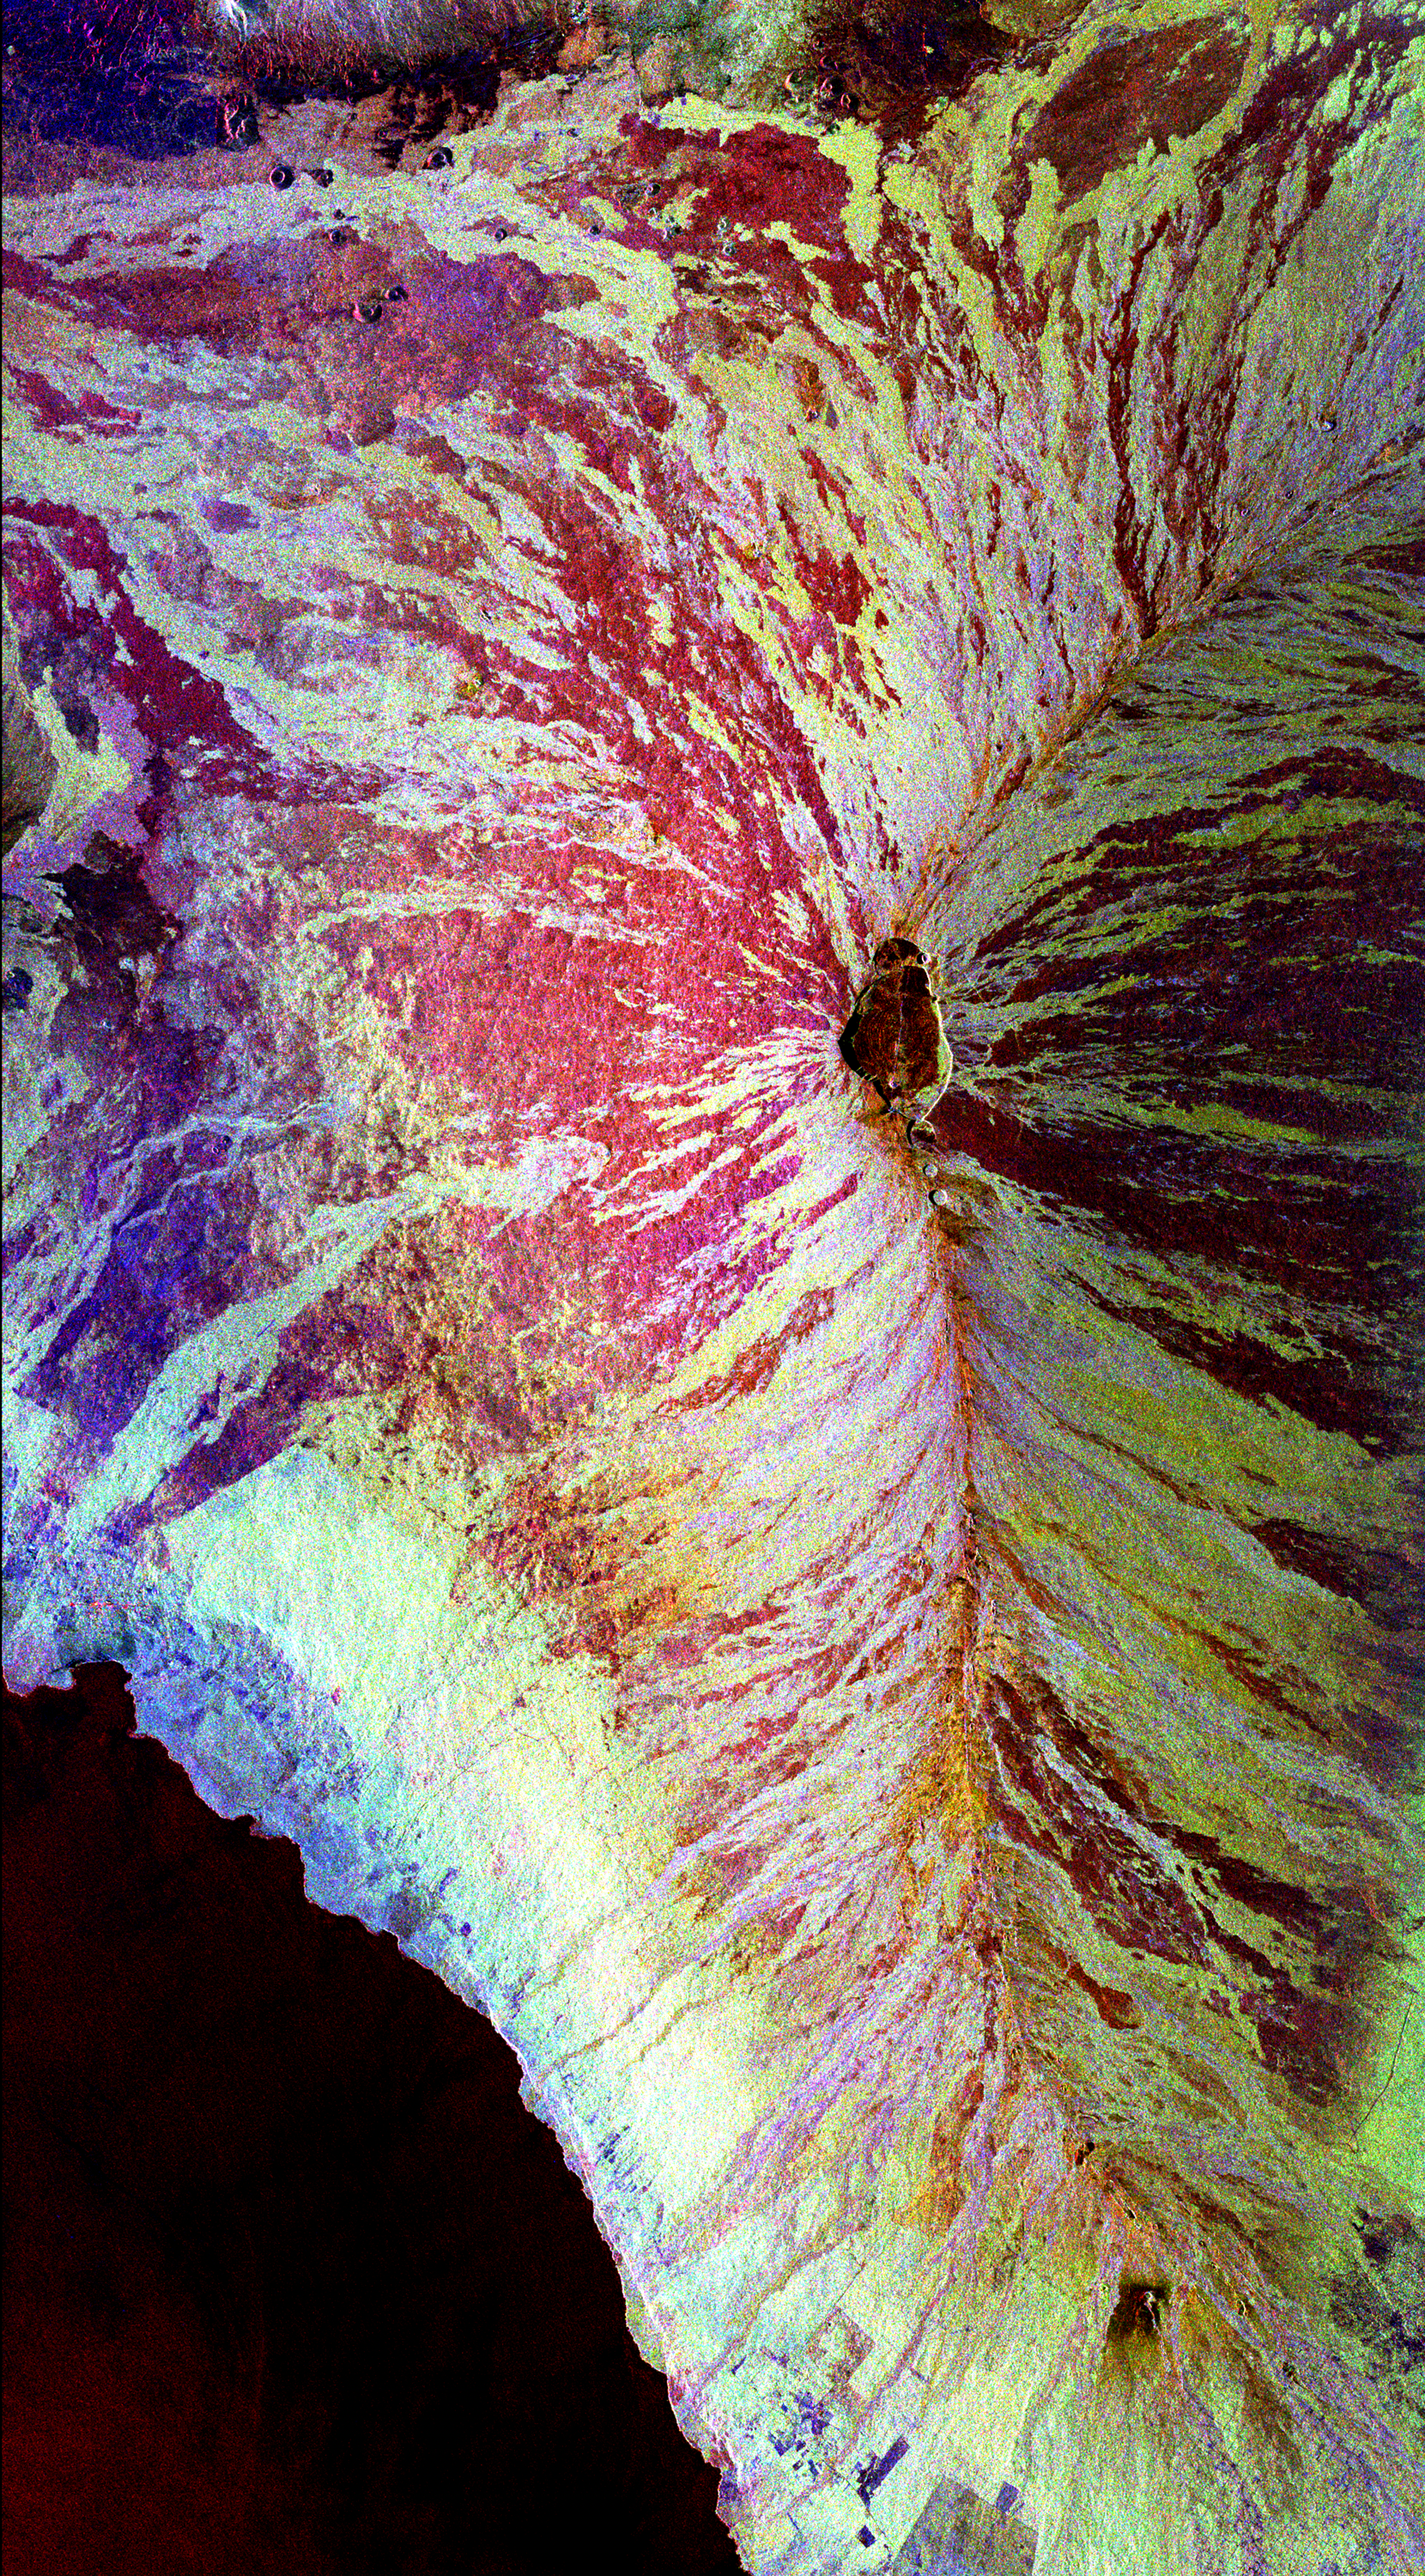

Space Radar Image of Mauna Loa, Hawaii

This image of the Mauna Loa volcano on the Big Island of Hawaii shows the capability of imaging radar to map lava flows and other volcanic structures. Mauna Loa has erupted more than 35 times since the island was first visited by westerners in the early 1800s. The large summit crater, called Mokuaweoweo Caldera, is clearly visible near the center of the image. Leading away from the caldera (towards top right and lower center) are the two main rift zones shown here in orange. Rift zones are areas of weakness within the upper part of the volcano that are often ripped open as new magma (molten rock) approaches the surface at the start of an eruption. The most recent eruption of Mauna Loa was in March and April 1984, when segments of the northeast rift zones were active. If the height of the volcano was measured from its base on the ocean floor instead of from sea level, Mauna Loa would be the tallest mountain on Earth. Its peak (center of the image) rises more than 8 kilometers (5 miles) above the ocean floor. The South Kona District, known for cultivation of macadamia nuts and coffee, can be seen in the lower left as white and blue areas along the coast. North is toward the upper left. The area shown is 41.5 by 75 kilometers (25.7 by 46.5 miles), centered at 19.5 degrees north latitude and 155.6 degrees west longitude. The image was acquired by the Spaceborne Imaging Radar-C/X-Band Synthetic Aperture Radar (SIR-C/ X-SAR) aboard the space shuttle Endeavour on its 36th orbit on October 2, 1994. The radar illumination is from the left of the image. The colors in this image were obtained using the following radar channels: red represents the L-band (horizontally transmitted and received); green represents the L-band (horizontally transmitted, vertically received); blue represents the C-band (horizontally transmitted, vertically received). The resulting color combinations in this radar image are caused by differences in surface roughness of the lava flows. Smoother flows, called pahoehoe flows, are depicted in red, and rougher flows, called a’a flows in volcanology terminology that originated in the Hawaiian language, are shown in yellow and white. Mauna Loa is one of 15 volcanoes worldwide that are being monitored by the scientific community as an “International Decade Volcano” because of the hazard that it represents to the local towns of Hilo and Kona. The Kilauea volcano is located off to the right of Mauna Loa and is not visible in this image.

Credit: NASA/JPL